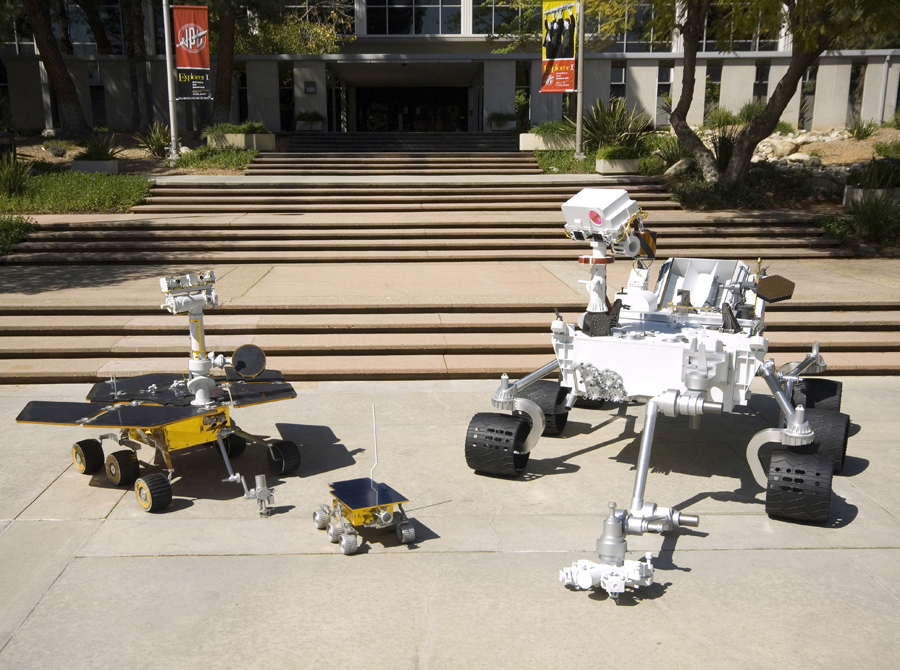

Size Comparison: Three Generations of Mars Rovers

Full-scale models of three generations of NASA Mars rovers show the increase in size from the Sojourner rover of the Mars Pathfinder project that landed on Mars in 1997 (center), to the twin Mars Exploration Rovers Spirit and Opportunity that landed in 2004 (left), to the Mars Science Laboratory rover for a mission to land in 2010 (right).

The Mars Science Laboratory rover is about 9 feet wide, 10 feet long (not counting its robotic arm) and 7 feet tall.

This image was taken in May 2008 at NASA’s Jet Propulsion Laboratory, Pasadena, Calif., which has built the real Mars rovers and managed the rover missions for NASA’s Science Mission Directorate, Washington. JPL is a division of the California Institute of Technology.

Credit: NASA/JPL-Caltech